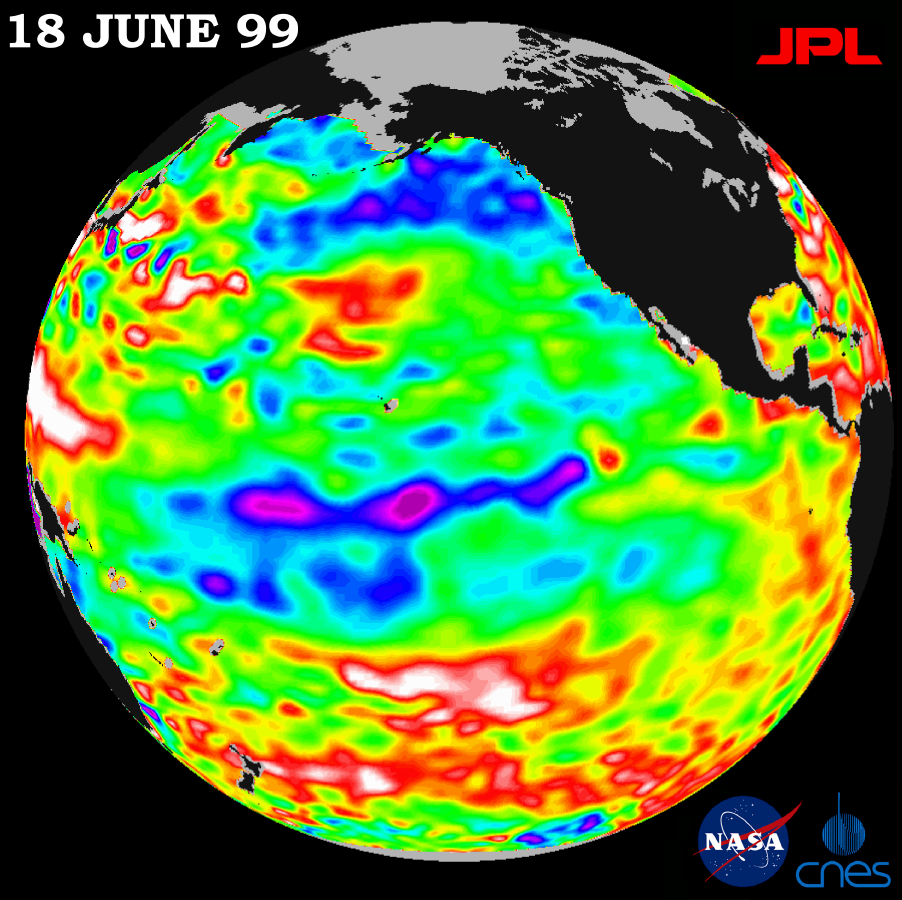

TOPEX/El Niño Watch – La Niña Barely Has a Pulse, June 18, 1999

Lingering just a month ago in the eastern Pacific Ocean, the La Niña phenomenon, with its large volume of chilly water, barely has a pulse this month, according to new satellite data from the U.S.-French TOPEX/Poseidon mission.

The data, taken during a 10-day cycle of data collection ending June 18, show that the equatorial Pacific Ocean is warming up and returning to normal (green) as La Niña all but vanishes. The warming trend is most apparent in the equatorial Pacific Ocean, where only a few patches of cooler, low sea levels (seen in blue and purple) remain. The blue areas are between 5 and 13 centimeters (2 and 5 inches) below normal, whereas the purple areas range from 14 to 18 centimeters (6 to 7 inches) below normal. Like its counterpart, El Niño, a La Niña condition will influence global climate and weather until it has completely subsided.

As summer begins in the northern hemisphere, lower-than-normal sea surface levels and cool ocean temperatures persist in the northeastern Gulf of Alaska and along the western coast of North America. In contrast, the trend is the opposite over most of the Pacific, where above-normal sea surface heights and warmer ocean temperatures (indicated by the red and white areas) appear to be increasing and dominating the overall Pacific Ocean. Red areas are about 10 centimeters (4 inches) above normal; white areas show the sea surface height is between 14 and 32 centimeters (6 and 13 inches) above normal.

Scientists are not ready to administer last rites to La Niña, though. In the last 12 months, the pool of unusually cold water in the Pacific has shrunk (warmed) several times before cooling (expanding) again. This summer’s altimeter data will help them determine whether La Niña has truly dissipated or whether they will see another resurgence of cool water in the Pacific.

The TOPEX/Poseidon mission is managed by the Jet Propulsion Laboratory for NASA’s Office of Earth Science, Washington, DC. JPL is a division of the California Institute of Technology, Pasadena, CA.

Credit: NASA/JPL